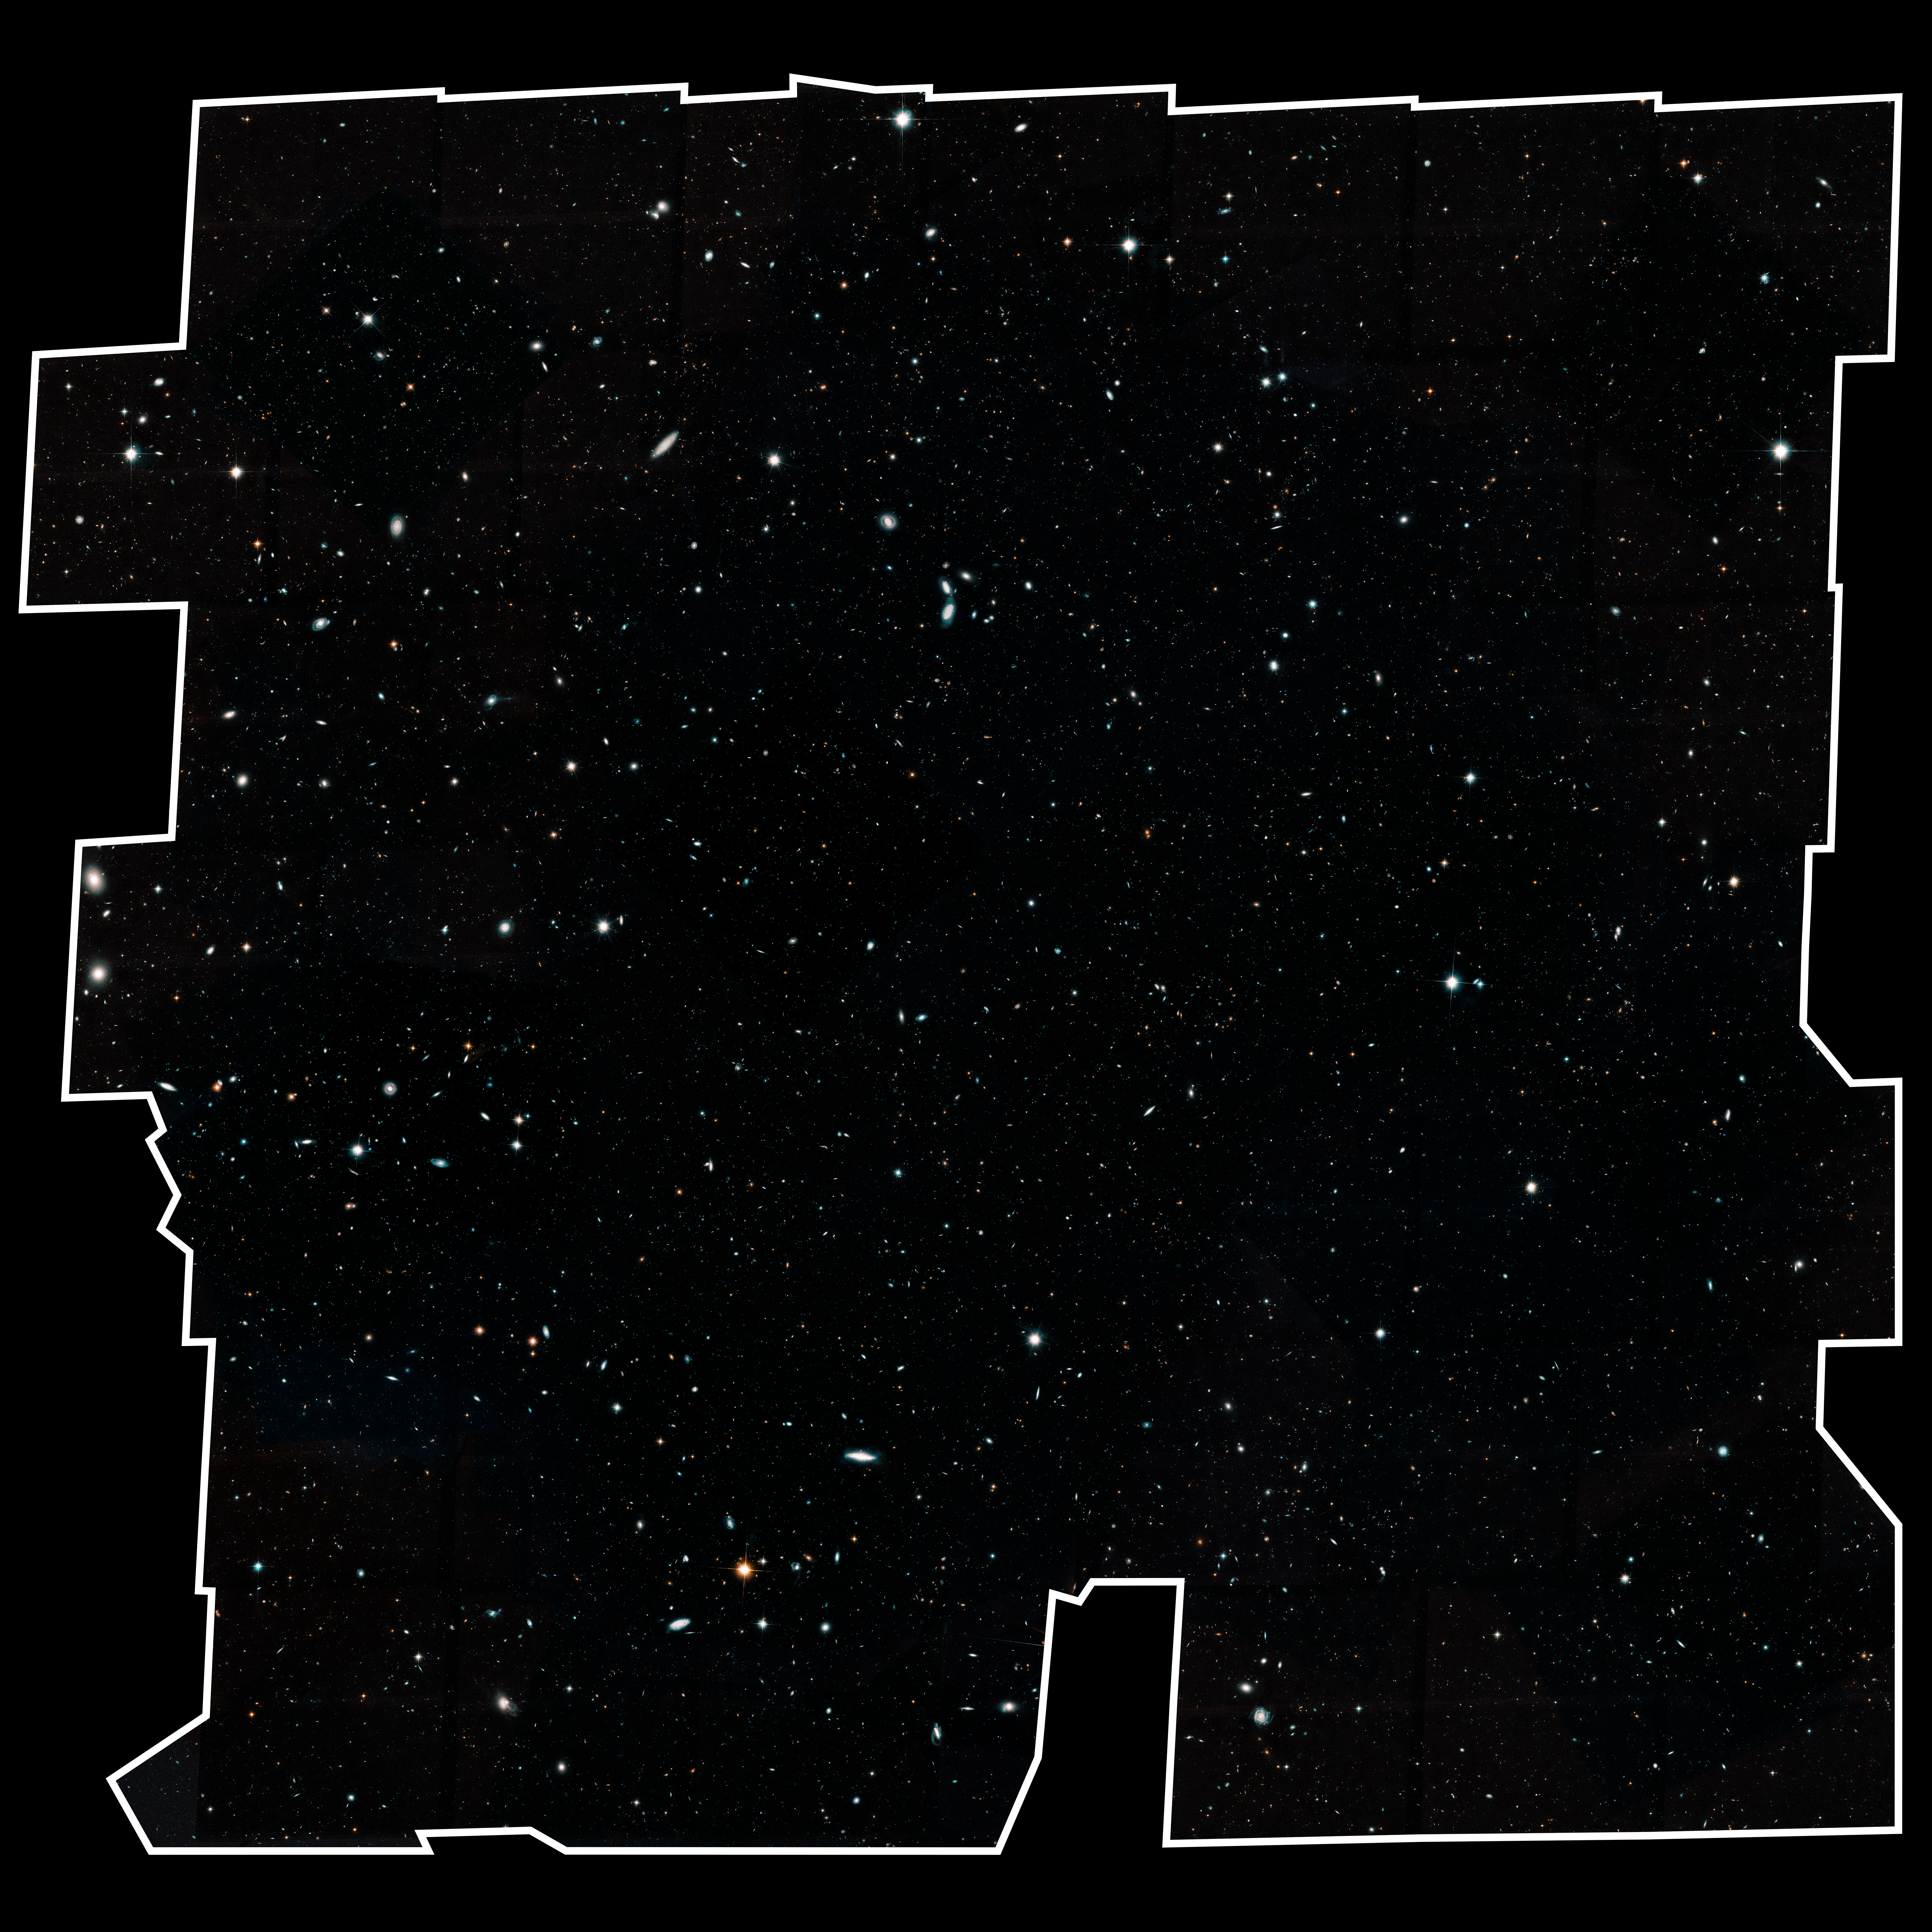

Hubble Legacy Field

Hubble's Wide View of the Evolving Universe

This Hubble Space Telescope image represents the largest, most comprehensive "history book" of galaxies in the universe.

The image, a combination of nearly 7,500 separate Hubble exposures, represents 16 years' worth of observations.

The ambitious endeavor, called the Hubble Legacy Field, includes several Hubble deep-field surveys, including the eXtreme Deep Field (XDF), the deepest view of the universe. The wavelength range stretches from ultraviolet to near-infrared light, capturing all the features of galaxy assembly over time.

The image mosaic presents a wide portrait of the distant universe and contains roughly 265,000 galaxies. They stretch back through 13.3 billion years of time to just 500 million years after the universe's birth in the big bang. The tiny, faint, most distant galaxies in the image are similar to the seedling villages from which today's great galaxy star-cities grew. The faintest and farthest galaxies are just one ten-billionth the brightness of what the human eye can see.

The wider view contains about 30 times as many galaxies as in the Hubble Ultra Deep Field, taken in 2004. The new portrait, a mosaic of multiple snapshots, covers almost the width of the full Moon. Lying in this region is the XDF, which penetrated deeper into space than this legacy field view. However, the XDF field covers less than one-tenth of the full Moon's diameter.

Credit: NASA, ESA, G. Illingworth and D. Magee (University of California, Santa Cruz), K. Whitaker (University of Connecticut), R. Bouwens (Leiden University), P. Oesch (University of Geneva,) and the Hubble Legacy Field team